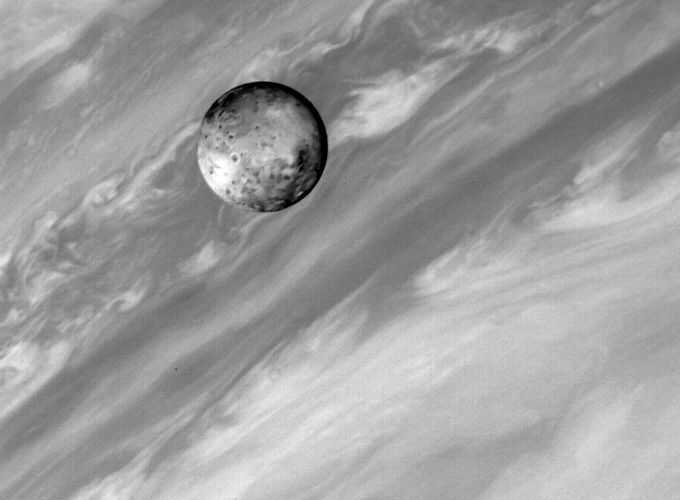

Io At 5 Million Miles

This photo of Jupiter’s satellite Io was taken by Voyager 1 about 4:30 p.m. (PST) March 2, 1979. The spacecraft was about 5 million miles (8.3 million kilometers away). Voyager 1 was mapping Jupiter with the cameras and infrared instrument at the time the picture was taken. The hemisphere seen here is the one that always faces away from Jupiter. This photo shows details on Io never before seen. The smallest features are about 38 miles (70 kilometers) across. Near the center and slightly to the right can be seen several round features with dark centers and bright rims. They may be the first craters ever observed on Io. At this resolution scientists still cannot tell much about the origin of the features, which could be impact craters or of internal (volcanic) origin. No ray or ejecta patterns are obvious at this resolution.

Credit: NASA/JPL